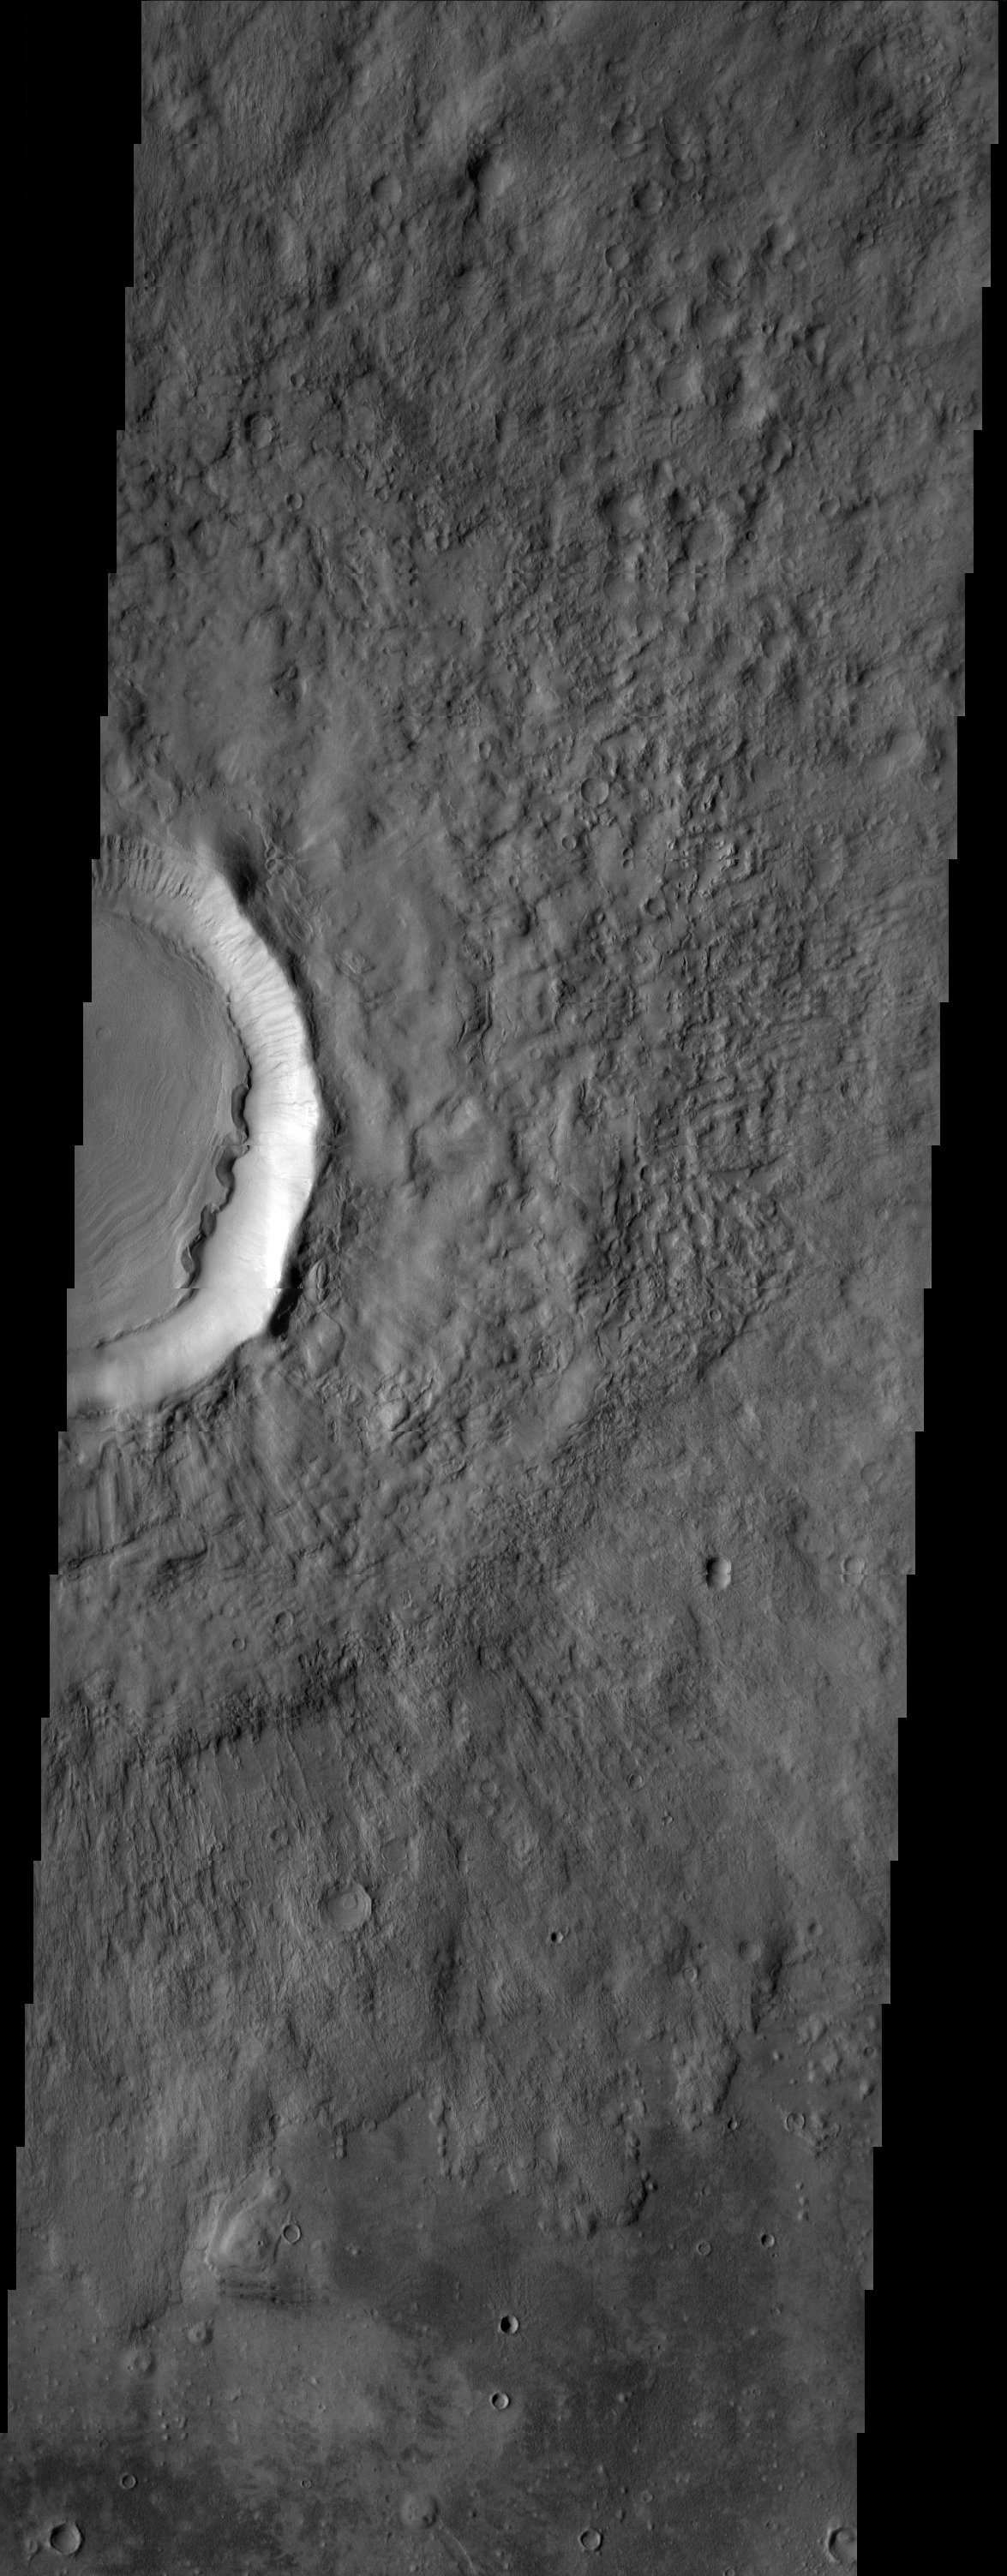

Freedom Crater

Freedom crater, located in Acidalia Planitia, exhibits a concentric ring pattern in its interior, suggesting that there has been some movement of these materials towards the center of the crater. Slumping towards the center may have been caused by the presence of ground ice mixed in with the sediments. The origin for the scarps on the western edge of the interior deposit is unknown.

Note: this THEMIS visual image has not been radiometrically nor geometrically calibrated for this preliminary release. An empirical correction has been performed to remove instrumental effects. A linear shift has been applied in the cross-track and down-track direction to approximate spacecraft and planetary motion. Fully calibrated and geometrically projected images will be released through the Planetary Data System in accordance with Project policies at a later time.

NASA’s Jet Propulsion Laboratory manages the 2001 Mars Odyssey mission for NASA’s Office of Space Science, Washington, D.C. The Thermal Emission Imaging System (THEMIS) was developed by Arizona State University, Tempe, in collaboration with Raytheon Santa Barbara Remote Sensing. The THEMIS investigation is led by Dr. Philip Christensen at Arizona State University. Lockheed Martin Astronautics, Denver, is the prime contractor for the Odyssey project, and developed and built the orbiter. Mission operations are conducted jointly from Lockheed Martin and from JPL, a division of the California Institute of Technology in Pasadena.

Image information: VIS instrument. Latitude 43.3, Longitude 351.3 East (8.7 West). 19 meter/pixel resolution.

Credit: NASA/JPL/Arizona State University